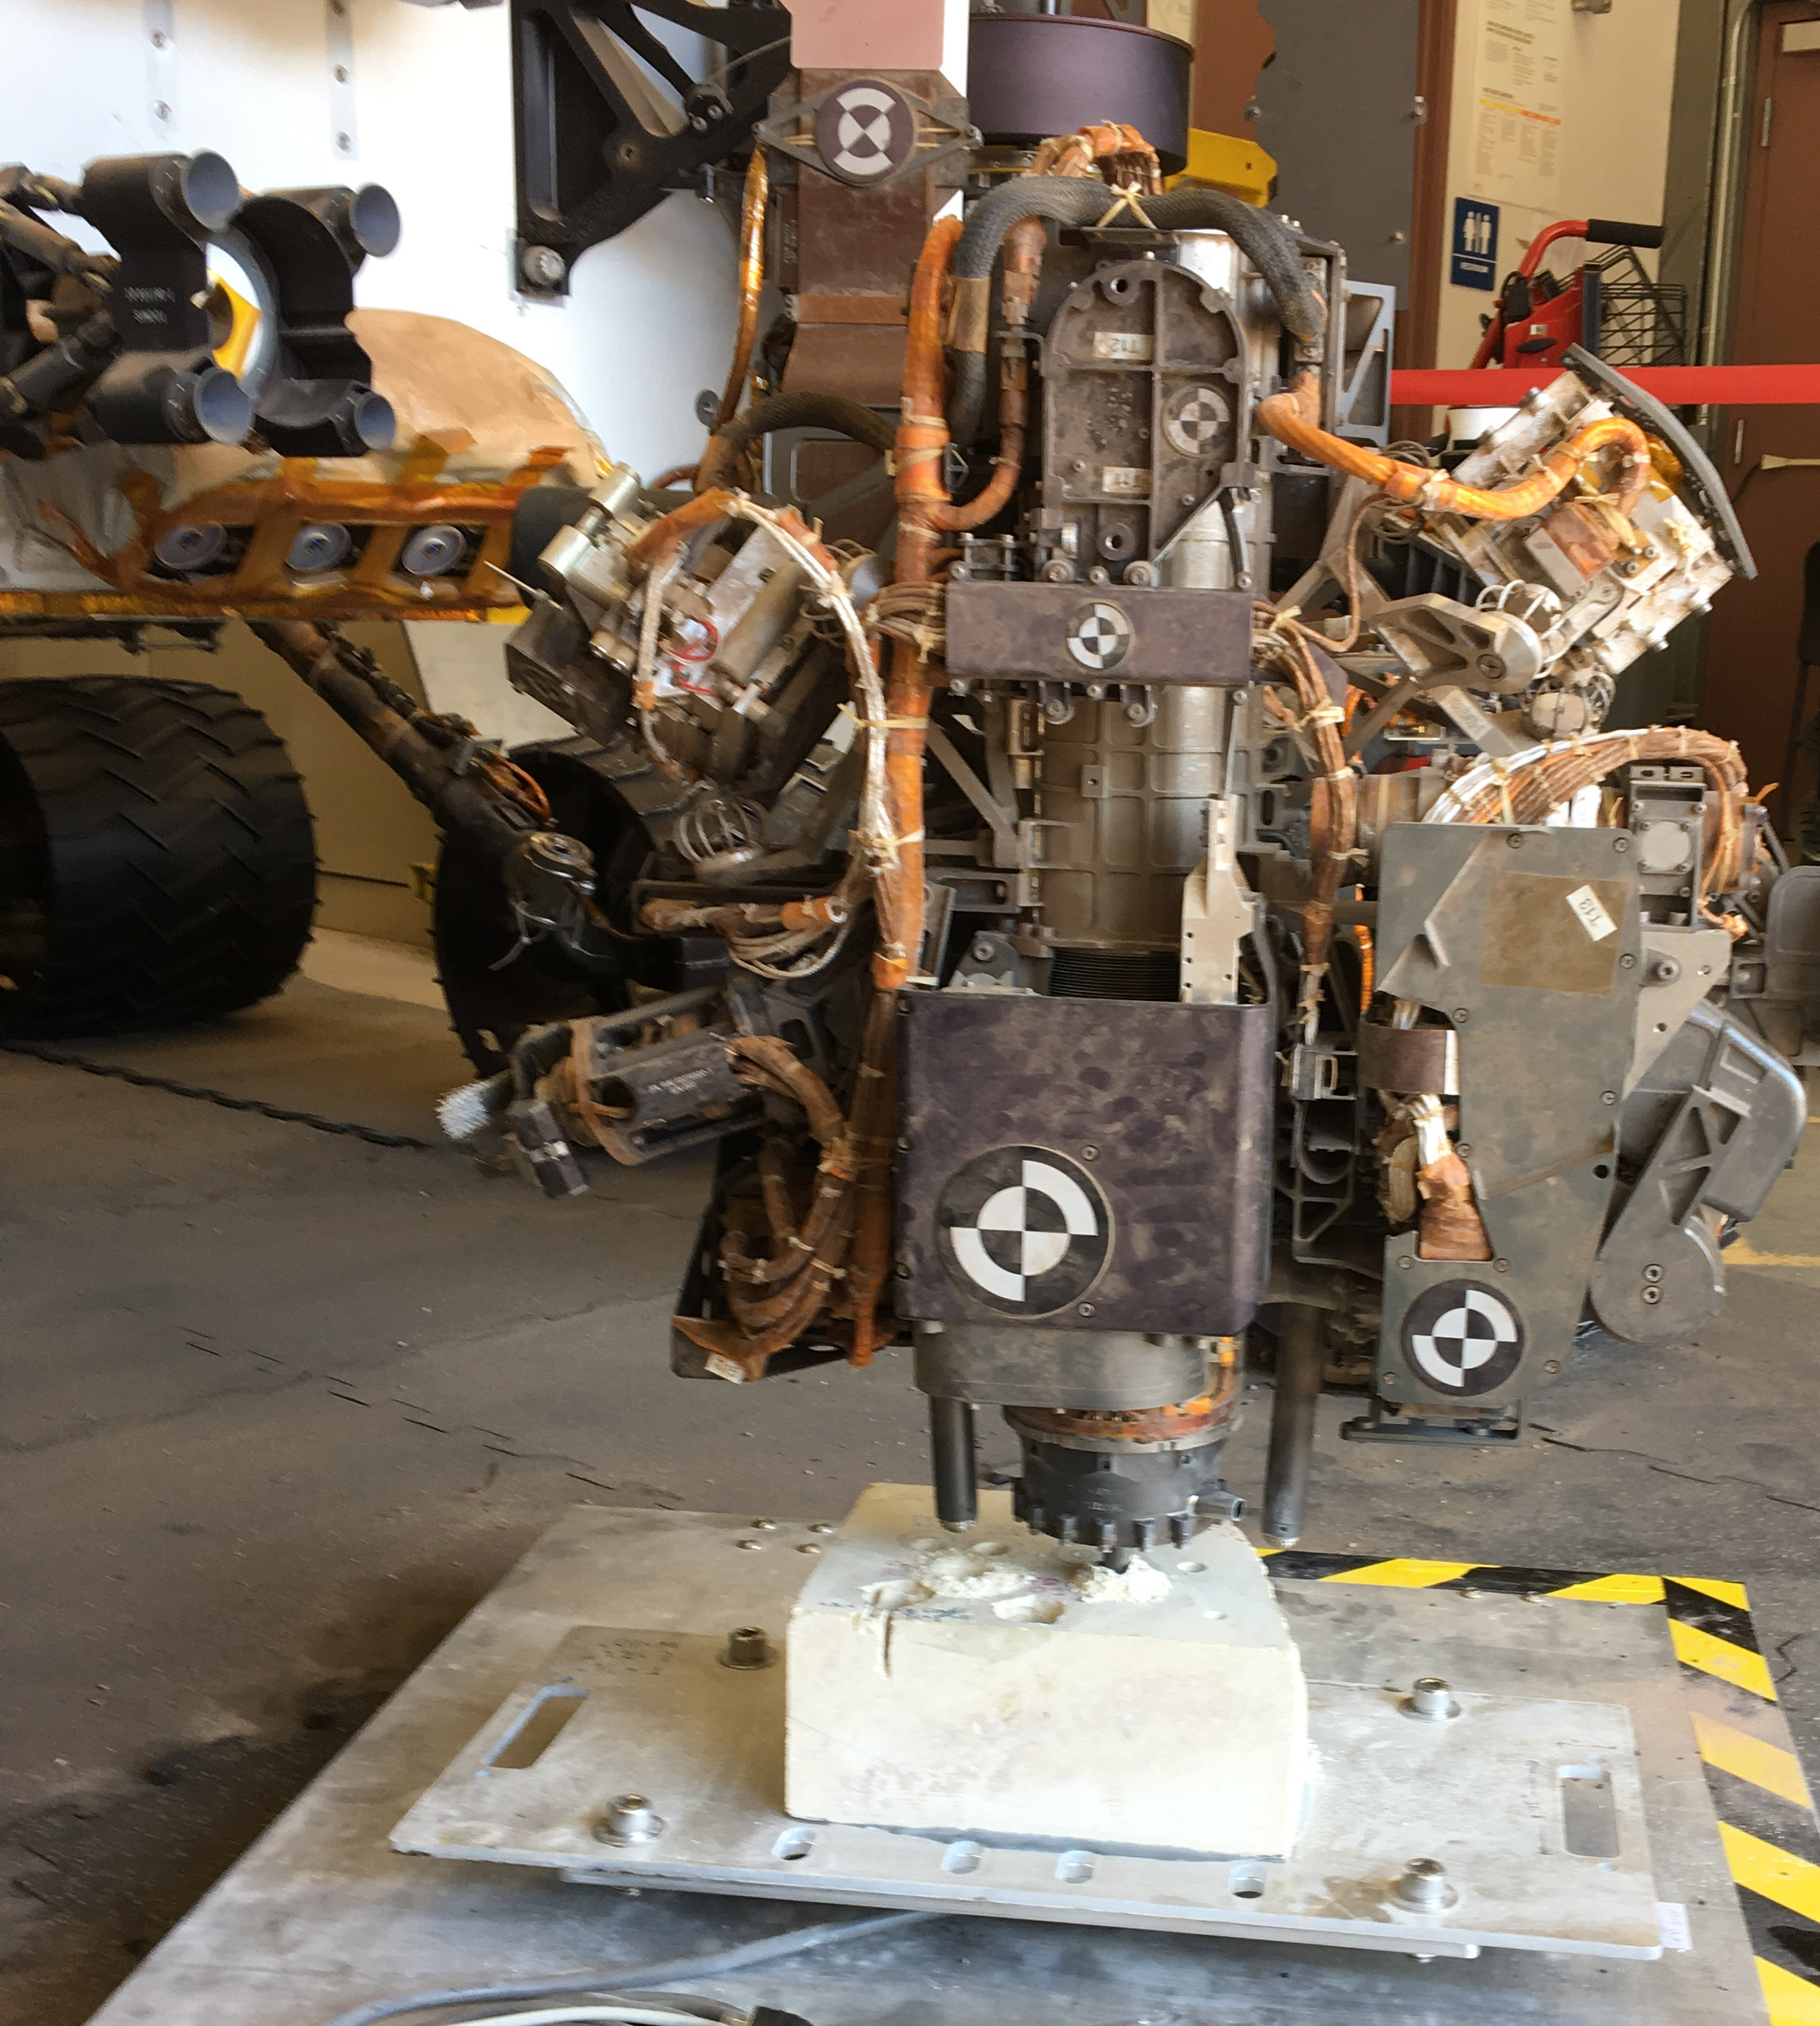

New Rock-Drilling Method in ‘Mars Yard’ Test

This photo taken in the “Mars Yard” at NASA’s Jet Propulsion Laboratory, Pasadena, California, on Aug. 1, 2017, shows a step in development of possible alternative techniques that NASA’s Curiosity Mars rover might be able to use to resume drilling into rocks on Mars.

In late 2016, after Curiosity’s drill had collected sample material from 15 Martian rocks in four years, the drill’s feed mechanism ceased working reliably. That motorized mechanism moved the bit forward or back with relation to stabilizer posts on either side of the bit. In normal drilling by Curiosity, the stabilizers were positioned on the target rock first, and then the feed mechanism extended the rotation-percussion bit into the rock.

In the alternative technique seen here, called “feed-extended drilling,” the test rover’s stabilizers are not used to touch the rock. The bit is advanced into the rock by motion of the robotic arm rather than the drill’s feed mechanism. Compare the stabilizers’ position in this image to a sequence of images taken by Curiosity while drilling a Martian rock in 2013.

NASA’s Jet Propulsion Laboratory, a division of the California Institute of Technology, Pasadena, manages the Mars Science Laboratory Project for NASA’s Science Mission Directorate, Washington. JPL designed and built the project’s Curiosity rover.

Credit: NASA/JPL-Caltech